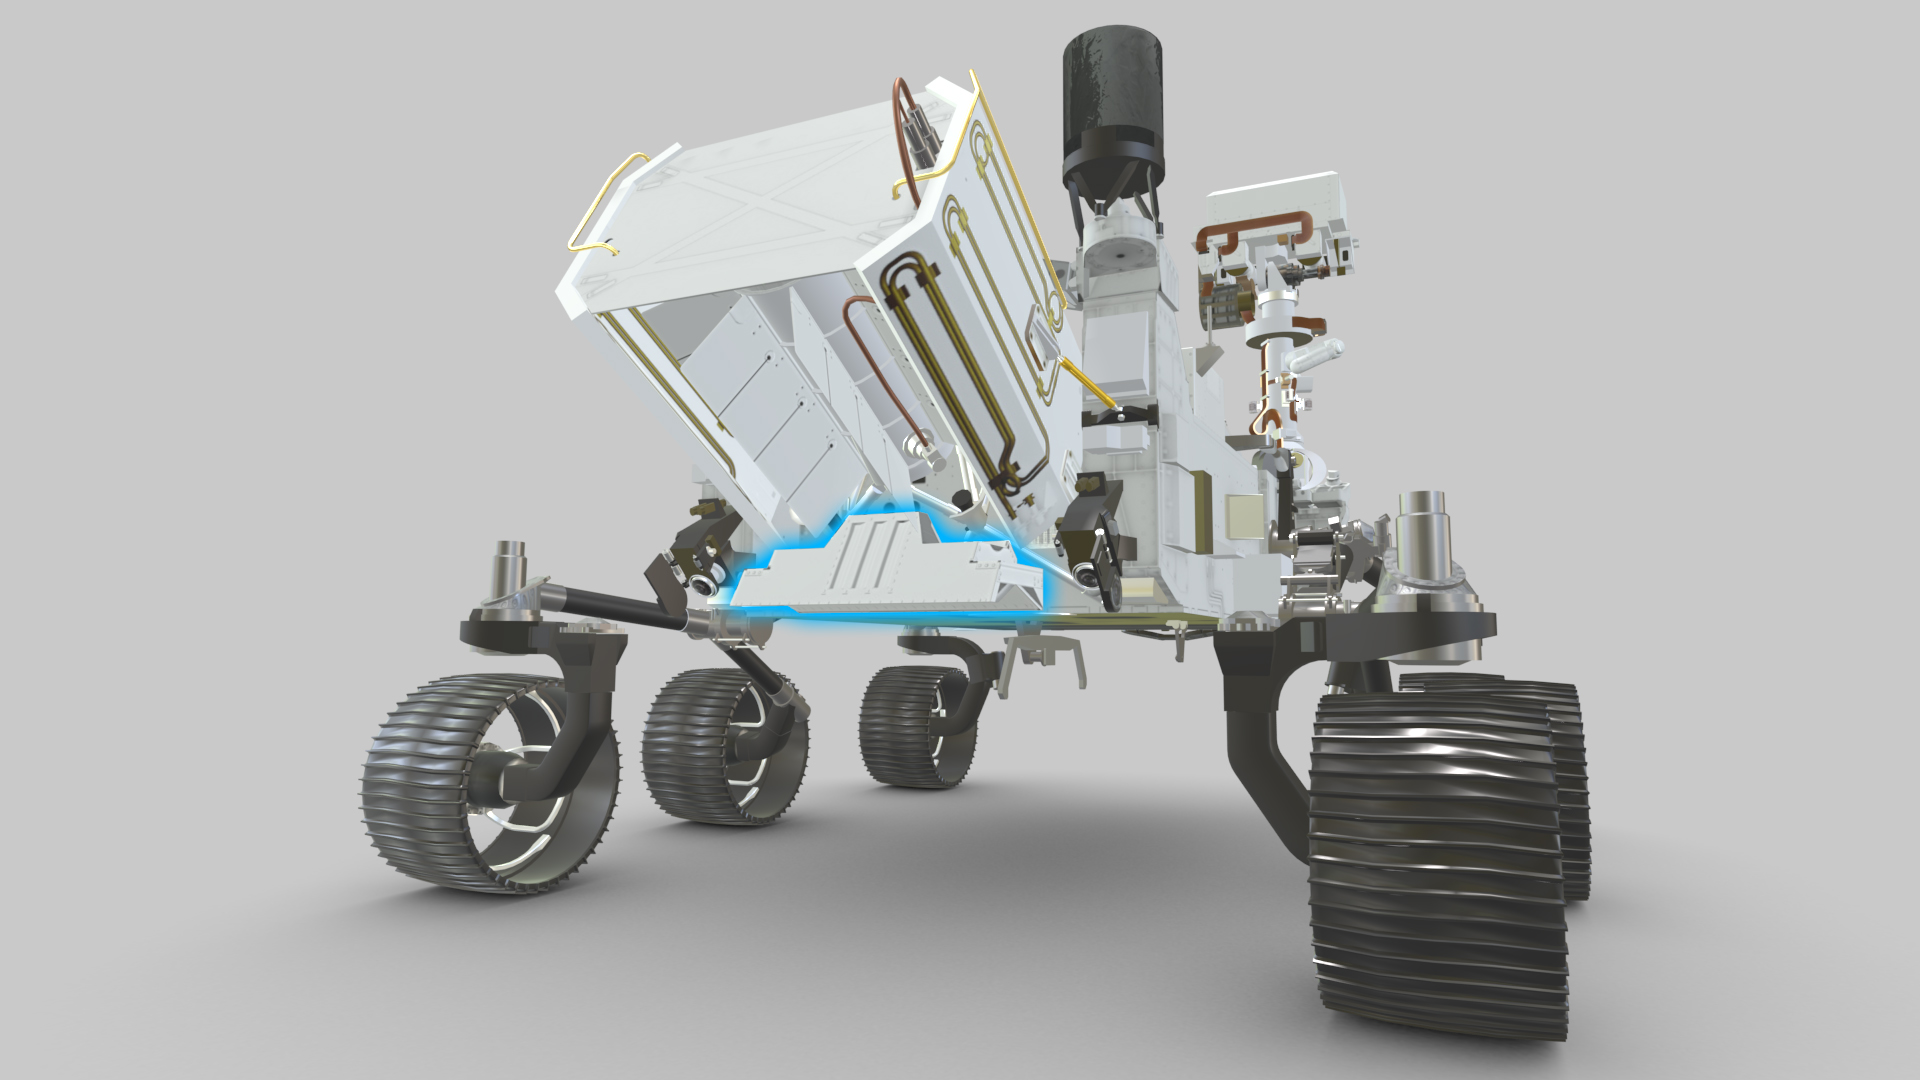

RIMFAX Location on NASA’s Perseverance Rover (Illustration)

Perseverance’s Radar Imager for Mars’ Subsurface Experiment (RIMFAX) uses radar waves to probe the ground, revealing the unexplored world that lies beneath the Martian surface. Highlighted in blue in this visualization from the interactive tool Learn About Perseverance, the instrument’s antenna is externally mounted underneath the Multi-Mission Radioisotope Thermoelectric Generator (MMRTG — the rover’s nuclear battery) on the back of the Perseverance.

The first ground-penetrating radar set on the surface of Mars, RIMFAX can provide a highly detailed view of subsurface structures down to at least 30 feet (10 meters) underground. In doing so, the instrument will reveal hidden layers of geology and help find clues to past environments on Mars, especially those with conditions necessary for supporting life.

Mars 2020 is part of a larger program that includes missions to the Moon as a way to prepare for human exploration of the Red Planet. Charged with returning astronauts to the Moon by 2024, NASA will establish a sustained human presence on and around the Moon by 2028 through NASA’s Artemis lunar exploration plans.

NASA’s Jet Propulsion Laboratory in Southern California built and will manage operations of the Mars 2020 Perseverance rover for NASA.

Credit: NASA/JPL-Caltech